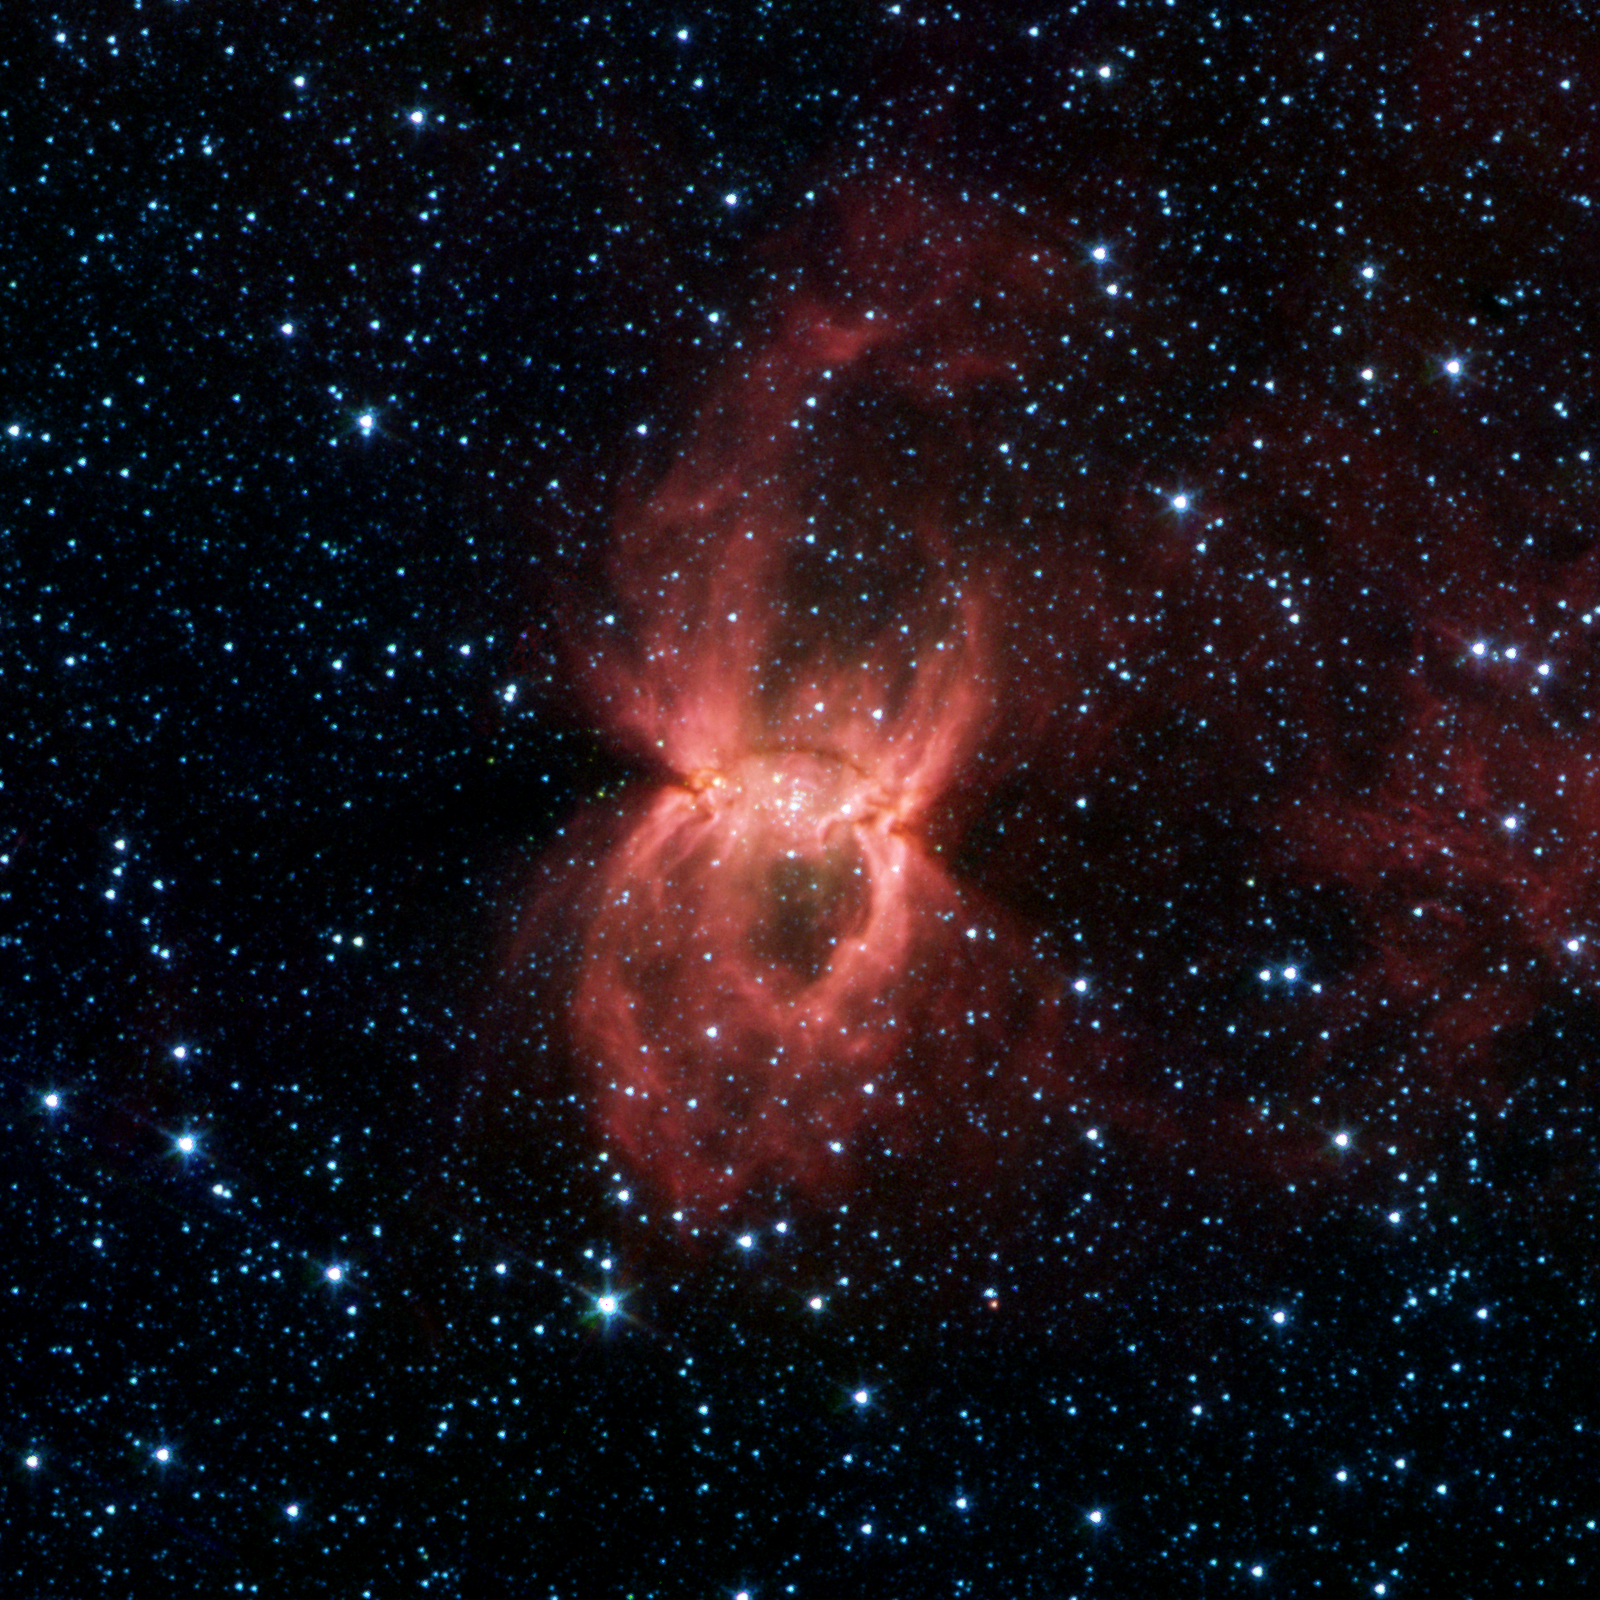

Infrared Black Widow Nebula

In the constellation Circinus, where previous visible-light observations revealed only a faint hourglass-shaped patch of obscuring dust and gas, NASA's Spitzer Space Telescope's dust-piercing eyes see a big "Black Widow Nebula" teeming with clusters of massive young stars.

In the Spitzer image, the two opposing bubbles are being formed in opposite directions by the powerful outflows from massive groups of forming stars. The baby stars can be seen as specks of yellow where the two bubbles overlap.

When individual stars form from molecular clouds of gas and dust they produce intense radiation and very strong particle winds. Both the radiation and the stellar winds blow the dust outward from the star creating a cavity or, bubble.In the case of the Black Widow Nebula, astronomers suspect that a large cloud of gas and dust condensed to create multiple clusters of massive star formation. The combined winds from these groups of large stars probably blew out bubbles into the direction of least resistance, forming a double bubble.

The infrared image was captured by the Galactic Legacy Infrared Mid-Plane Survey Extraordinaire (GLIMPSE) Legacy project. The Spitzer picture is a four-channel color composite, showing emission from wavelengths of 3.6 microns (blue), 4.5 microns (green), 5.8 microns (orange) and 8.0 microns (red).

Credit: NASA/JPL-Caltech/E. Churchwell (University of Wisconsin-Madison) and the GLIMPSE Team